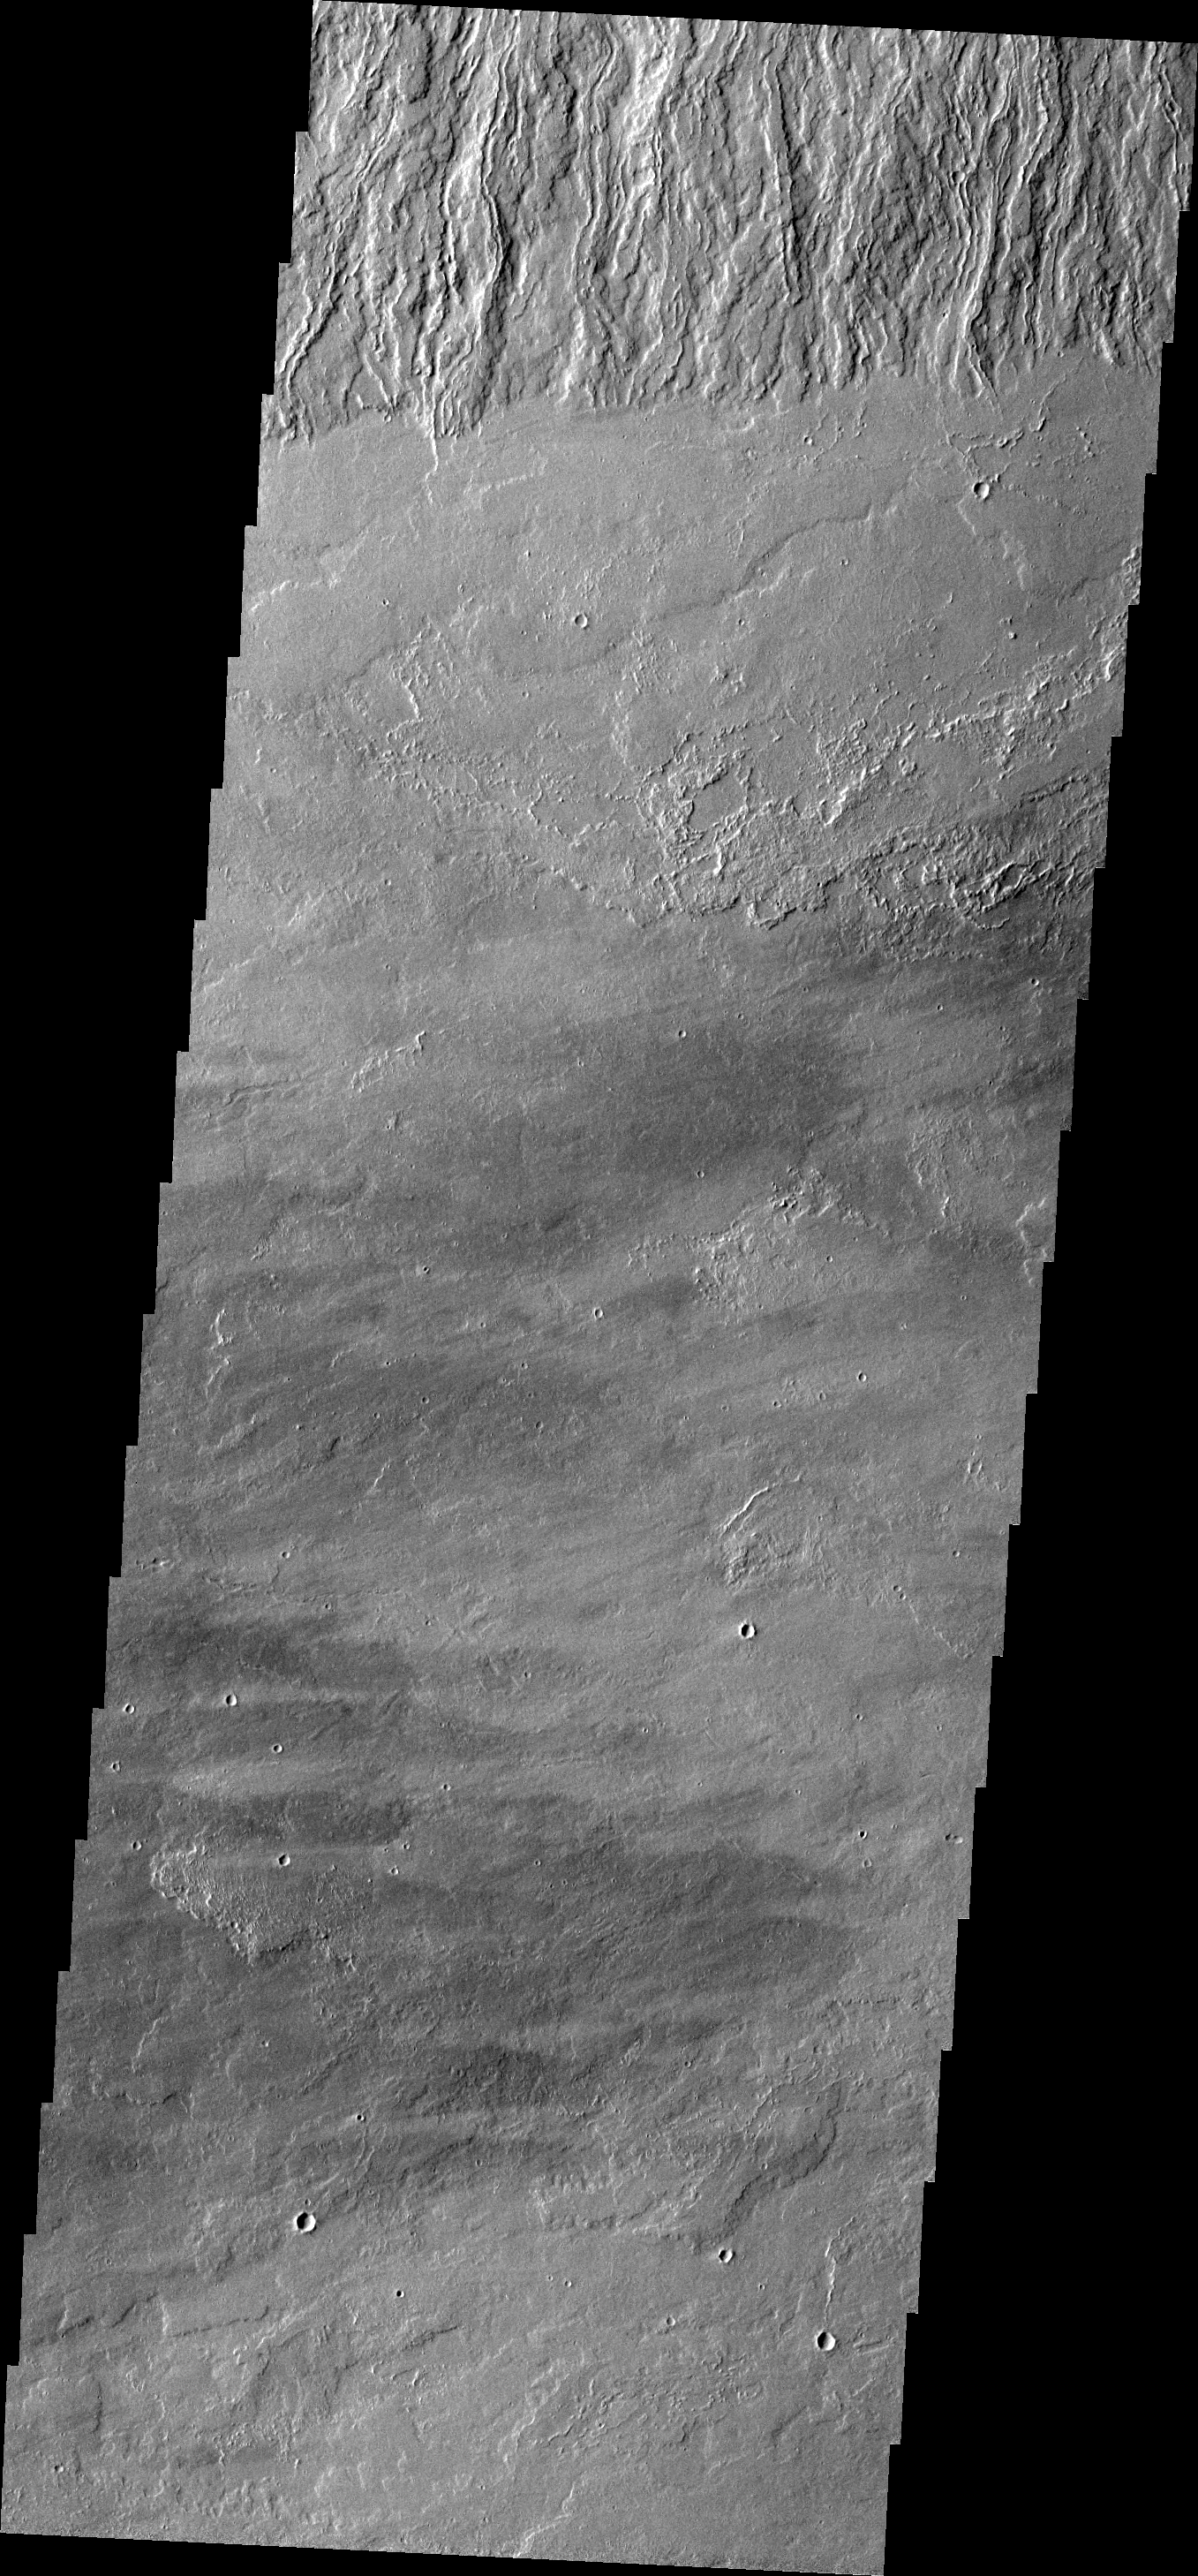

Olympus Mons

This VIS image shows where the base of the Olympus Mons escarpment meets the surrounding plains.

Image information: VIS instrument. Latitude 13.0N, Longitude 227.1E. 18 meter/pixel resolution.

Please see the THEMIS Data Citation Note for details on crediting THEMIS images.

Note: this THEMIS visual image has not been radiometrically nor geometrically calibrated for this preliminary release. An empirical correction has been performed to remove instrumental effects. A linear shift has been applied in the cross-track and down-track direction to approximate spacecraft and planetary motion. Fully calibrated and geometrically projected images will be released through the Planetary Data System in accordance with Project policies at a later time.

NASA’s Jet Propulsion Laboratory manages the 2001 Mars Odyssey mission for NASA’s Office of Space Science, Washington, D.C. The Thermal Emission Imaging System (THEMIS) was developed by Arizona State University, Tempe, in collaboration with Raytheon Santa Barbara Remote Sensing. The THEMIS investigation is led by Dr. Philip Christensen at Arizona State University. Lockheed Martin Astronautics, Denver, is the prime contractor for the Odyssey project, and developed and built the orbiter. Mission operations are conducted jointly from Lockheed Martin and from JPL, a division of the California Institute of Technology in Pasadena.

Credit: NASA/JPL/ASU